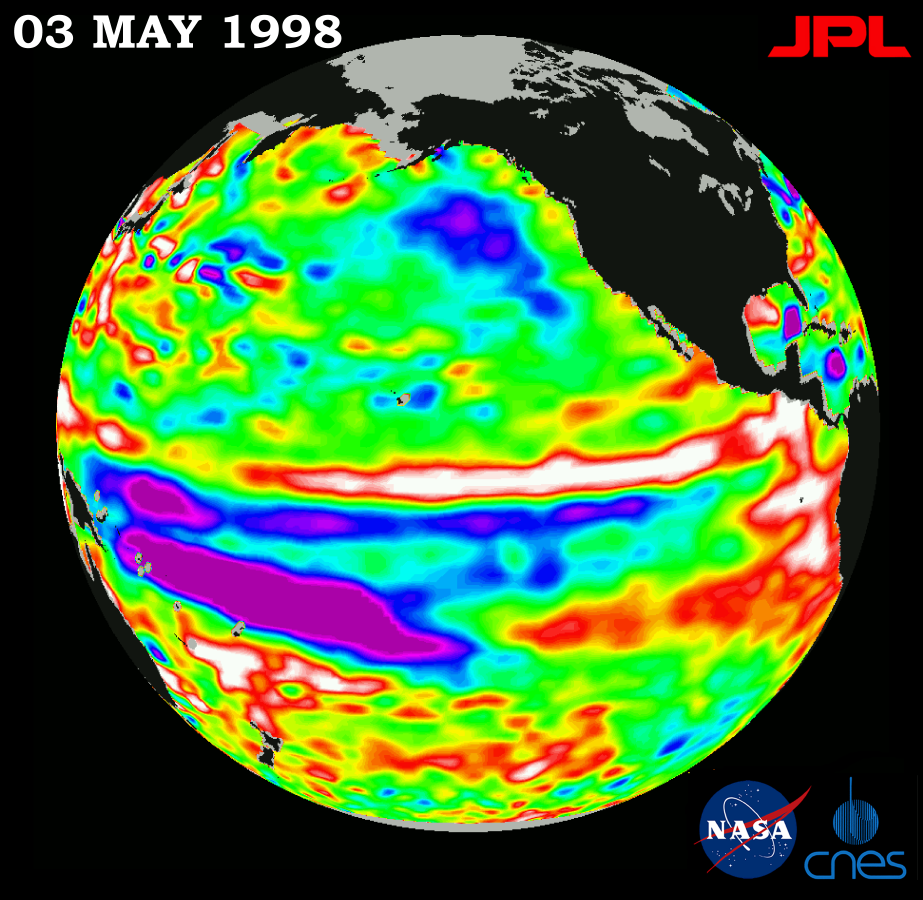

TOPEX/El Niño Watch – El Niño is Still Lingering in the Pacific May 3, 1998

This image of the Pacific Ocean was produced using sea-surface height measurements taken by the U.S.-French TOPEX/Poseidon satellite. The image shows sea-surface height relative to normal ocean conditions on May 3, 1998, and sea-surface height is an indicator of the heat content of the ocean. The image shows that sea-surface height along the central and eastern equatorial Pacific has maintained a near normal state since March 1998. However, the western equatorial Pacific, shown here in purple, has not returned to a normal state and is still about 30 centimeters (12 inches) below normal sea level. Remnants of the El Niño warm water pool, shown in red and white, are situated to the north of the equator. Oceanographers indicate these measurements show that the Pacific has not yet fully recovered from this large El Niño event. These sea-surface height measurements have provided scientists with a detailed view of how the 1997-98 El Niño’s warm water pool behaves because the TOPEX/Poseidon satellite measures the changing sea-surface height with unprecedented precision. In this image, the white and red areas indicate unusual patterns of heat storage; in the white areas, the sea surface is between 14 and 32 centimeters (6 to 13 inches) above normal; in the red areas, it’s about 10 centimeters (4 inches) above normal. The green areas indicate normal conditions. The El Niño phenomenon is thought to be triggered when the steady westward blowing trade winds weaken and even reverse direction. This change in the winds allows a large mass of warm water (the red and white area) that is normally located near Australia to move eastward along the equator until it reaches the coast of South America. The displacement of so much warm water affects evaporation, where rain clouds form and, consequently, alters the typical atmospheric jet stream patterns around the world. Using satellite imagery, buoy and ship data, and a forecasting model of the ocean-atmosphere system, the National Oceanic and Atmospheric Administration, (NOAA), has continued to issue an advisory indicating the so-called El Niño weather conditions that have impacted much of the United States and the world are expected to remain through the spring.

Credit: NASA/JPL